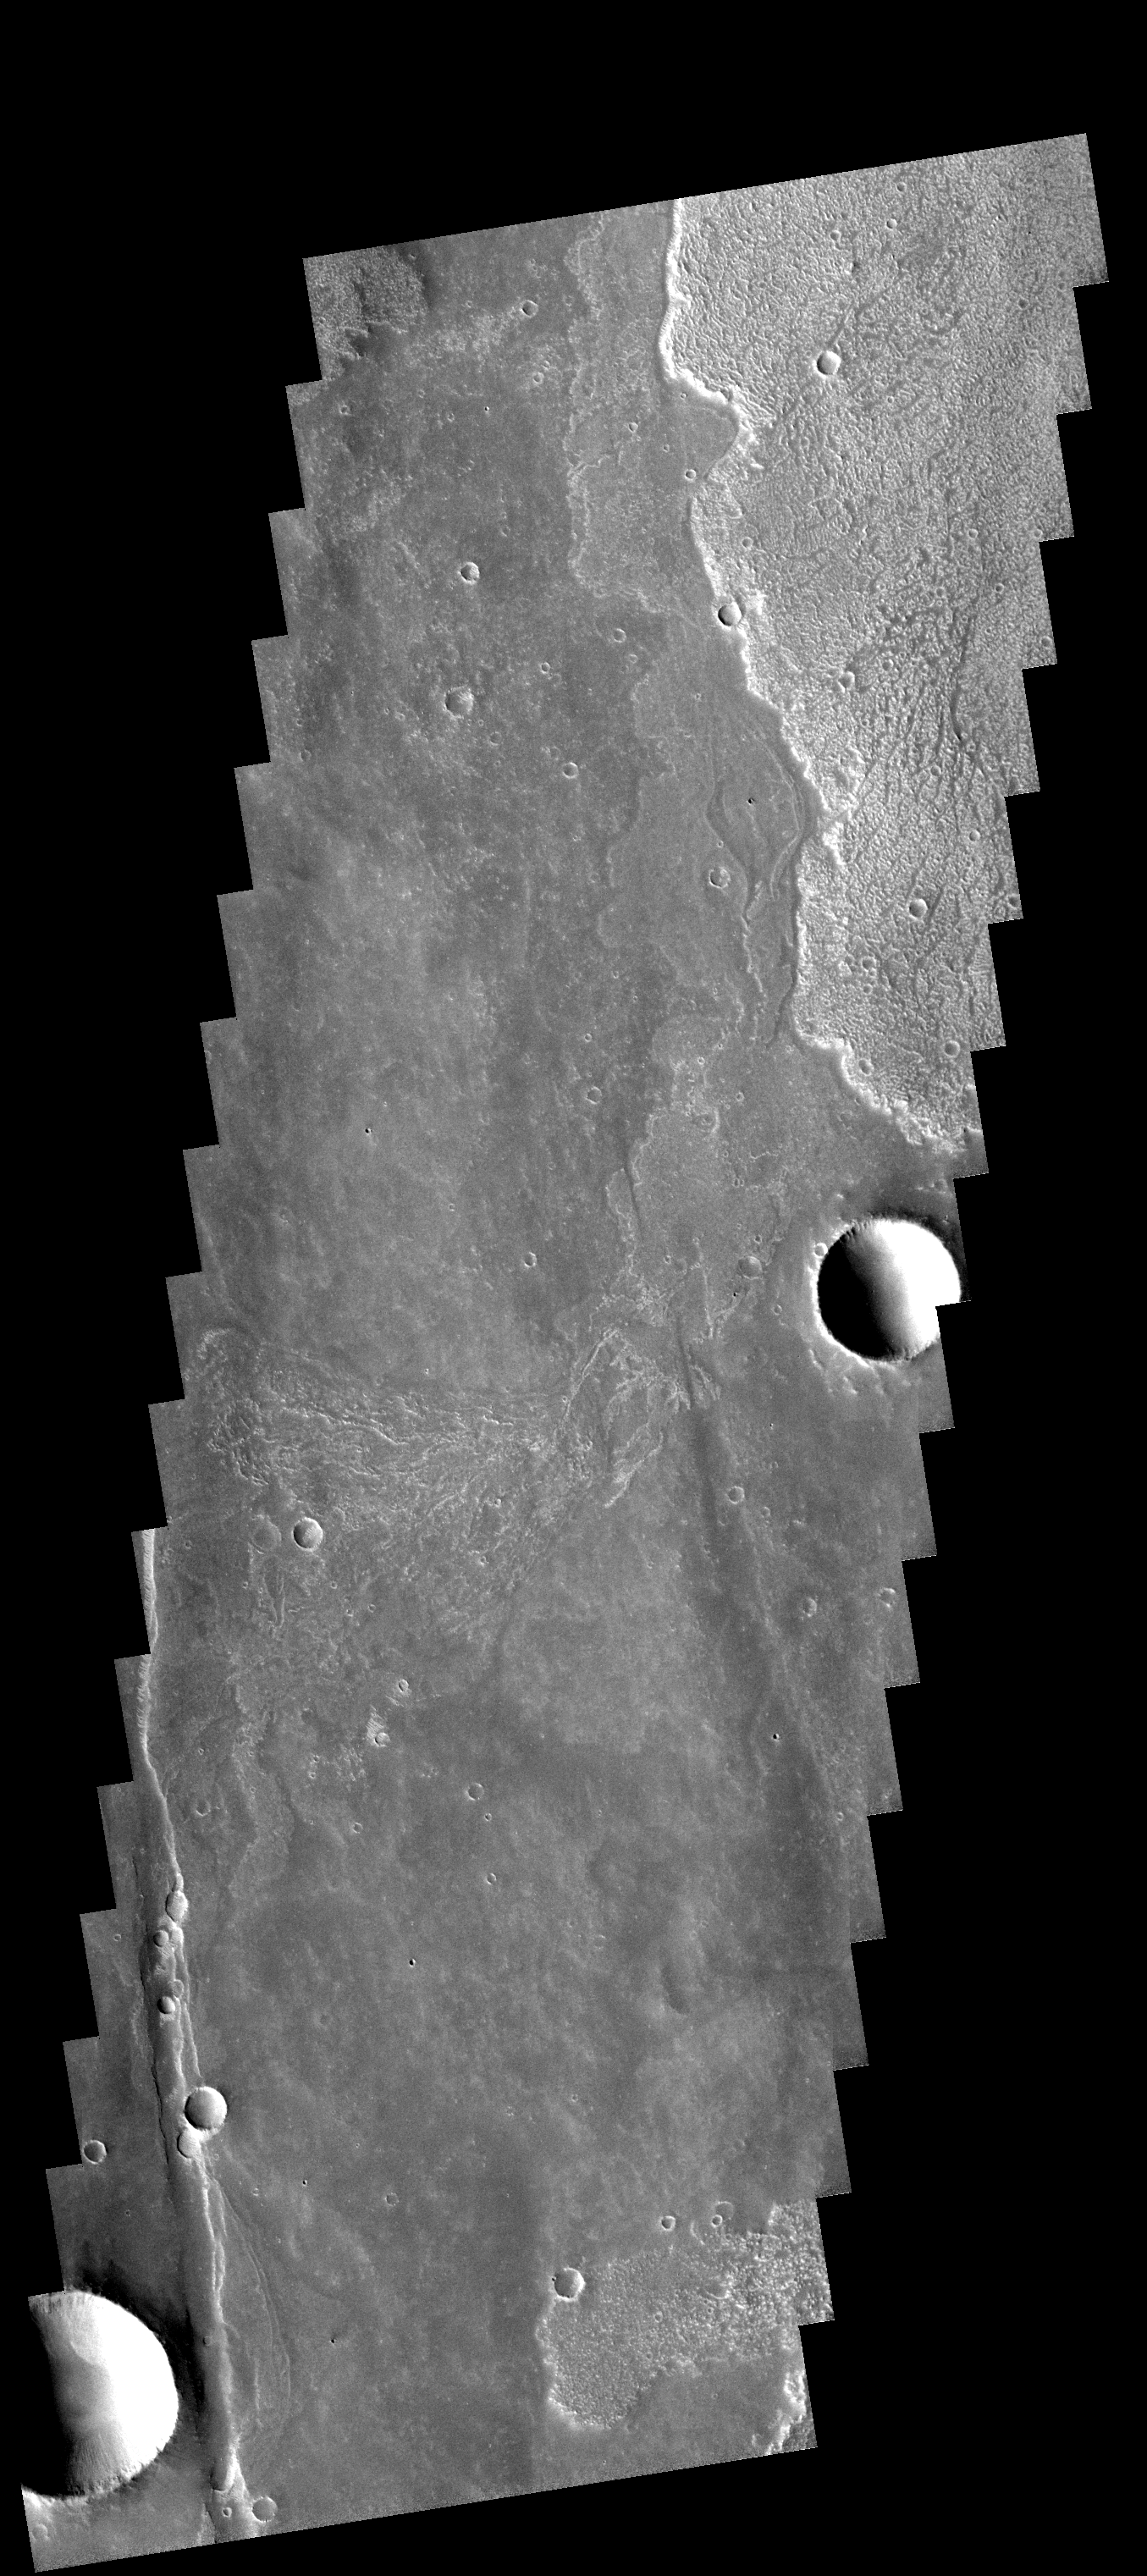

Lava Flows

The lava flows in this image are only a very small part of the voluminous lava erupted from the Arsia Mons volcano.

Image information: VIS instrument. Latitude 19.1S, Longitude 244.5E. 17 meter/pixel resolution.

Note: this THEMIS visual image has not been radiometrically nor geometrically calibrated for this preliminary release. An empirical correction has been performed to remove instrumental effects. A linear shift has been applied in the cross-track and down-track direction to approximate spacecraft and planetary motion. Fully calibrated and geometrically projected images will be released through the Planetary Data System in accordance with Project policies at a later time.

NASA’s Jet Propulsion Laboratory manages the 2001 Mars Odyssey mission for NASA’s Office of Space Science, Washington, D.C. The Thermal Emission Imaging System (THEMIS) was developed by Arizona State University, Tempe, in collaboration with Raytheon Santa Barbara Remote Sensing. The THEMIS investigation is led by Dr. Philip Christensen at Arizona State University. Lockheed Martin Astronautics, Denver, is the prime contractor for the Odyssey project, and developed and built the orbiter. Mission operations are conducted jointly from Lockheed Martin and from JPL, a division of the California Institute of Technology in Pasadena.

Credit: NASA/JPL/ASU